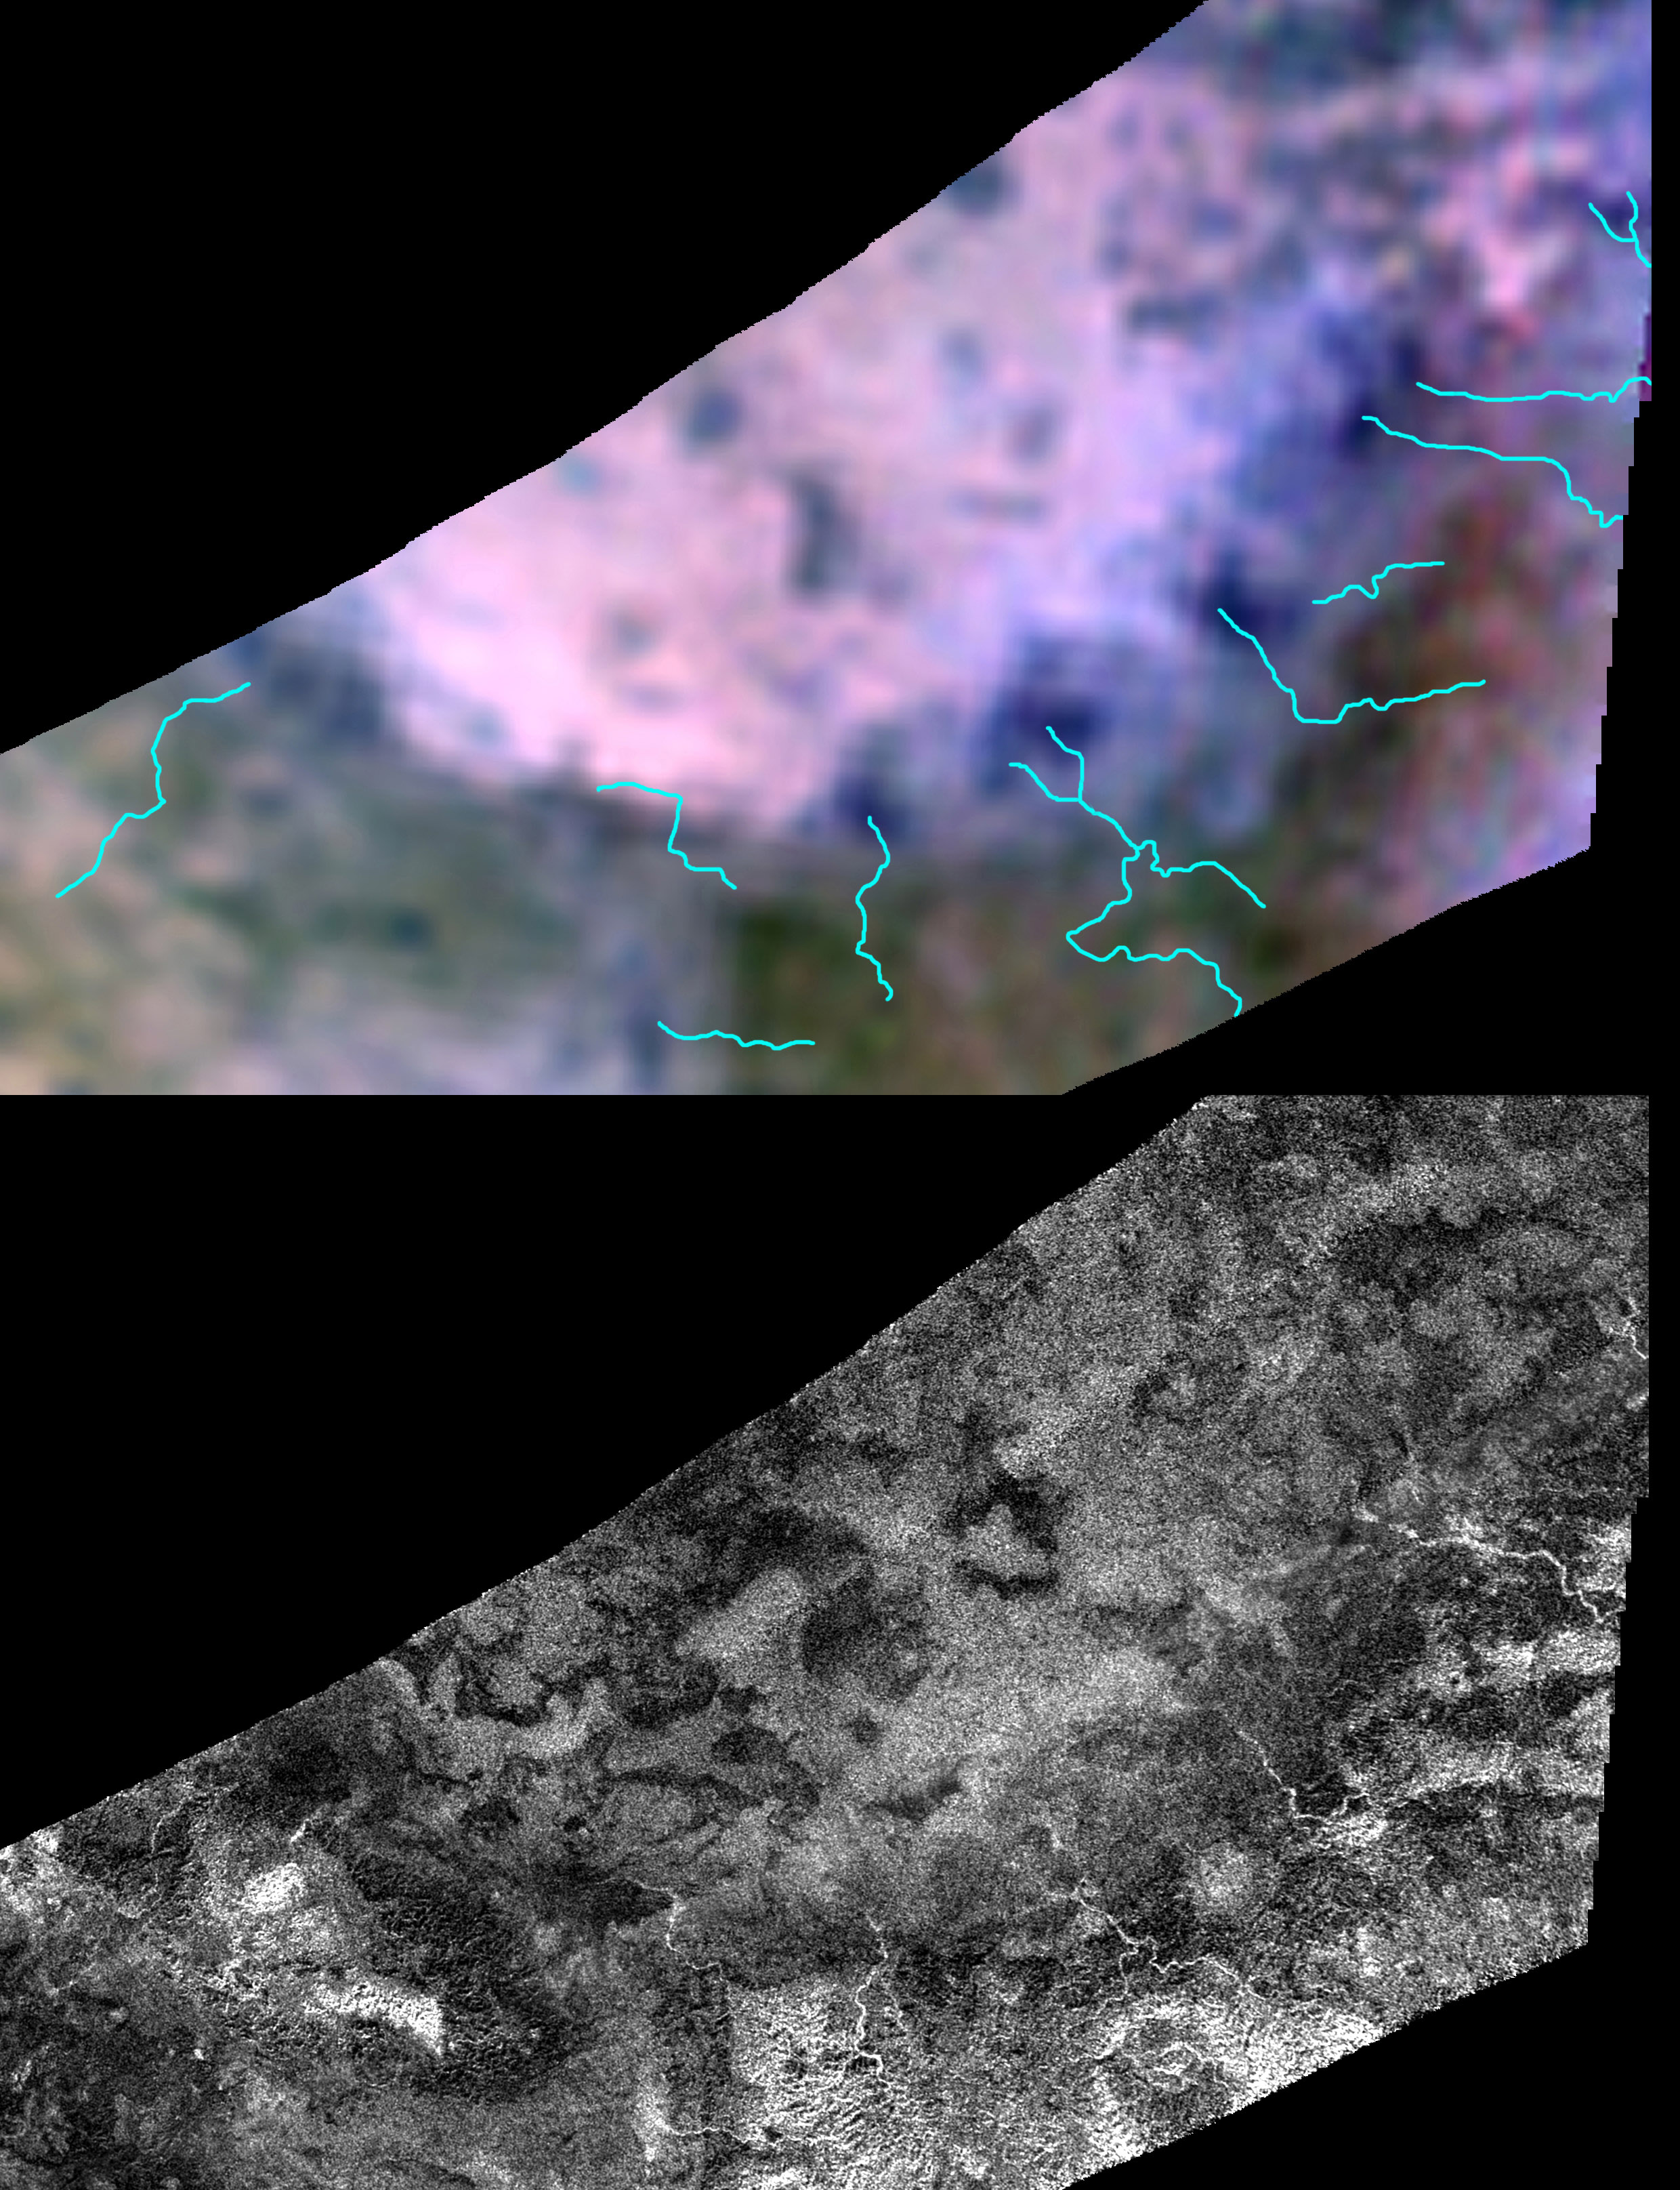

Channels and Minerals at Hotei Regio

Cassini scientists are using images like these to try to decipher whether slushy ice volcanoes are erupting today on Saturn’s moon Titan.

At top, data from the visual and infrared spectrometer aboard NASA’s Cassini spacecraft show the mineral and chemical make-up of the Hotei Regio area of Saturn’s moon Titan. Blue lines on that map show the location of channels that stand out in the radar mapper image. At bottom, the original radar image shows how brightly the channels appear in contrast to darker surrounding terrain.

Another view of the data is shown in PIA12848.

The Cassini-Huygens mission is a cooperative project of NASA, the European Space Agency and the Italian Space Agency. JPL manages the mission for NASA’s Science Mission Directorate, Washington, D.C. The Cassini orbiter was designed, developed and assembled at JPL. The radar instrument was built by JPL and the Italian Space Agency, working with team members from the United States and several European countries. The visual and infrared mapping spectrometer team is based at the University of Arizona, Tucson.

Credit: NASA/JPL-Caltech/ASI/USGS/UA